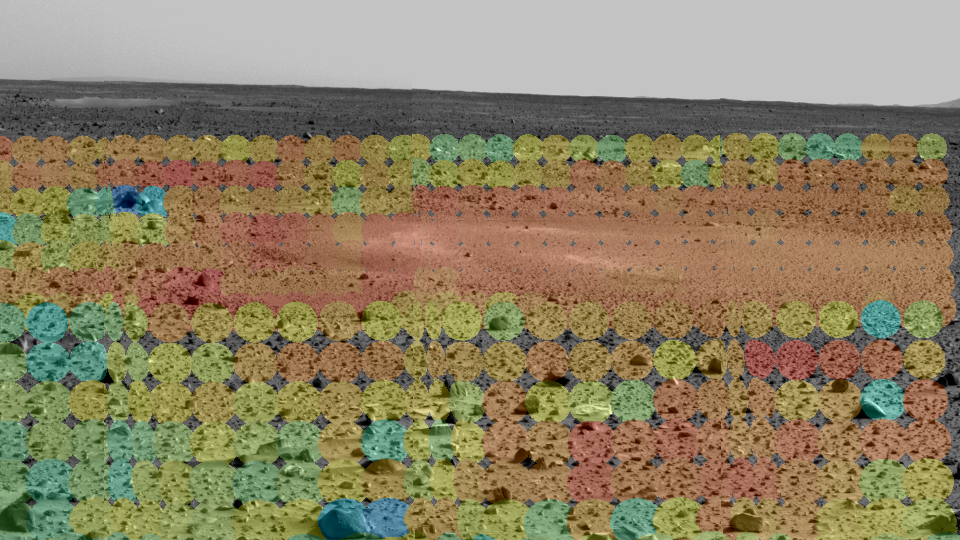

Mars Through Infrared Eyes of Spirit

This image shows the martian terrain through the eyes of the Mars Exploration Rover Spirit’s mini-thermal emission spectrometer, an instrument that detects the infrared light, or heat, emitted by objects. The different colored circles show a spectrum of soil and rock temperatures, with red representing warmer regions and blue, cooler. A warm and dusty depression similar to the one dubbed Sleepy Hollow stands out to the upper right. Scientists and engineers will use this data to pinpoint features of interest, and to plot a safe course for the rover free of loose dust. The mini-thermal emission spectrometer data are superimposed on an image taken by the rover’s panoramic camera.

Credit: NASA/JPL/Arizona State University/Cornell University